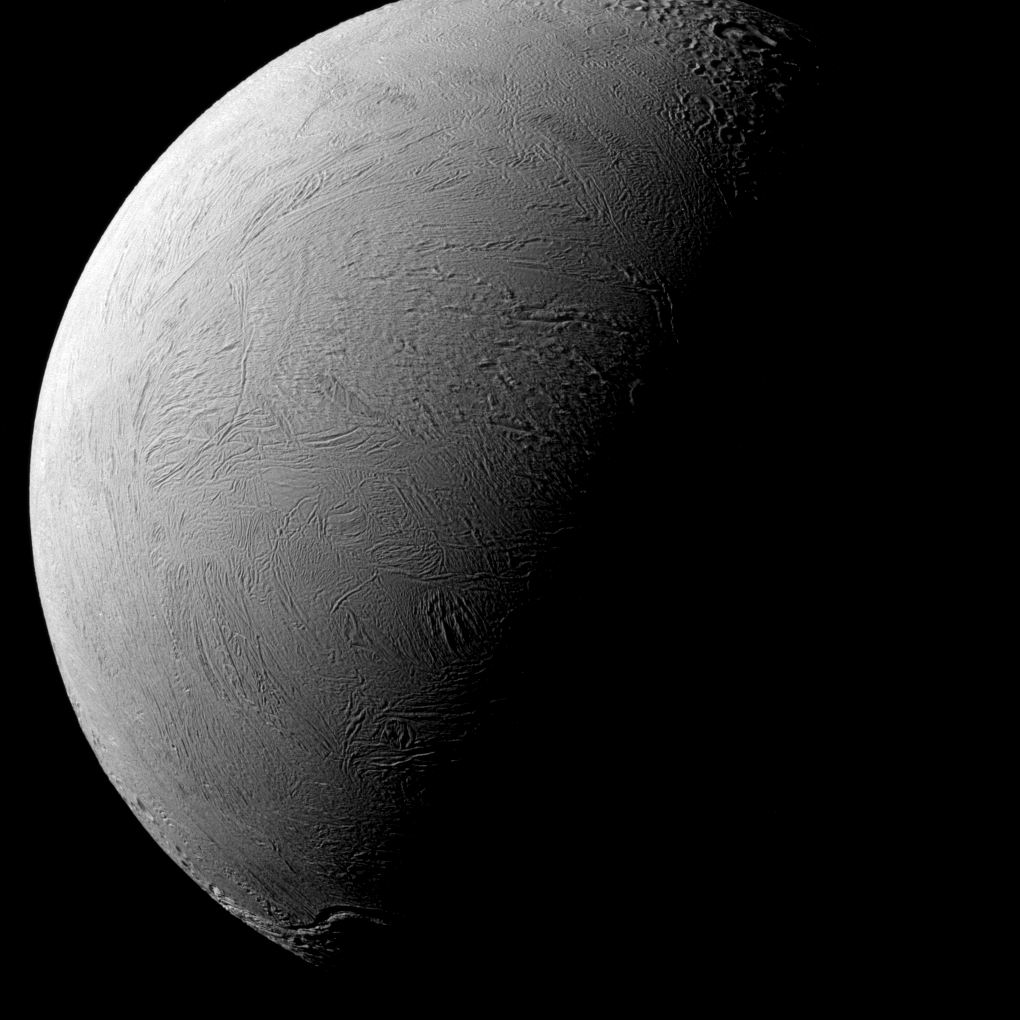

Tilted Terminator

NASA’s Cassini spacecraft captured this view of Saturn’s moon Enceladus that shows wrinkled plains that are remarkably youthful in appearance, being generally free of large impact craters.

When viewed with north pointing up, as in this image, the day-night boundary line (or terminator) cuts diagonally across Enceladus, with Saturn approaching its northern summer solstice. The lit portion on all of Saturn’s large, icy moons, including Enceladus (313 miles or 504 kilometers across) and Saturn itself, is now centered on their northern hemispheres. This change of season, coupled with a new spacecraft trajectory, has progressively revealed new terrains compared to when Cassini arrived in 2004 (see PIA06547), when the southern hemisphere was more illuminated.

This view looks toward the leading hemisphere of Enceladus. The image was taken in green light with the Cassini spacecraft narrow-angle camera on Jan. 14, 2016.

The view was acquired at a distance of approximately 49,000 miles (79,000 kilometers) from Enceladus. Image scale is 1,540 feet (470 meters) per pixel.

The Cassini mission is a cooperative project of NASA, ESA (the European Space Agency) and the Italian Space Agency. The Jet Propulsion Laboratory, a division of the California Institute of Technology in Pasadena, manages the mission for NASA’s Science Mission Directorate, Washington. The Cassini orbiter and its two onboard cameras were designed, developed and assembled at JPL. The imaging operations center is based at the Space Science Institute in Boulder, Colorado.

Credit: NASA/JPL-Caltech/Space Science Institute